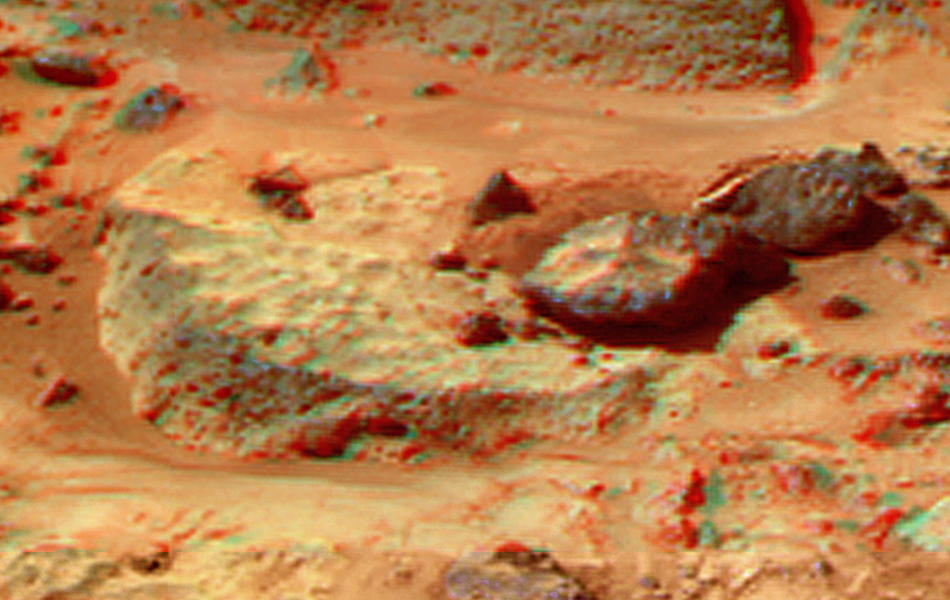

Flute Top in Super Resolution from Super Panorama

This view of the “Flute Top” was produced by combining the “Super Panorama” frames from the IMP camera. Super resolution was applied to help to address questions about the texture of this rock and what it might tell us about its mode of origin.

The composite color frames that make up this anaglyph were produced for both the right and left eye of the IMP. These composites consist of 7 frames in the right eye and 8 frames in the left eye, taken with different color filters that were enlarged by 500% and then co-added using Adobe Photoshop to produce, in effect, a super-resolution panchromatic frame that is sharper than an individual frame would be. These panchromatic frames were then colorized with the red, green, and blue filtered images from the same sequence. The color balance was adjusted to approximate the true color of Mars.

The anaglyph view was produced by combining the left with the right eye color composite frames by assigning the left eye composite view to the red color plane and the right eye composite view to the green and blue color planes (cyan), to produce a stereo anaglyph mosaic. This mosaic can be viewed in 3-D on your computer monitor or in color print form by wearing red-blue 3-D glasses.

Mars Pathfinder is the second in NASA’s Discovery program of low-cost spacecraft with highly focused science goals. The Jet Propulsion Laboratory, Pasadena, CA, developed and manages the Mars Pathfinder mission for NASA’s Office of Space Science, Washington, D.C. JPL is a division of the California Institute of Technology (Caltech).

The left eye and right eye panoramas from which this anaglyph was created is available at
PIA02405 andPIA02406.

Photojournal note: Sojourner spent 83 days of a planned seven-day mission exploring the Martian terrain, acquiring images, and taking chemical, atmospheric and other measurements. The final data transmission received from Pathfinder was at 10:23 UTC on September 27, 1997. Although mission managers tried to restore full communications during the following five months, the successful mission was terminated on March 10, 1998.

Credit: NASA/JPL